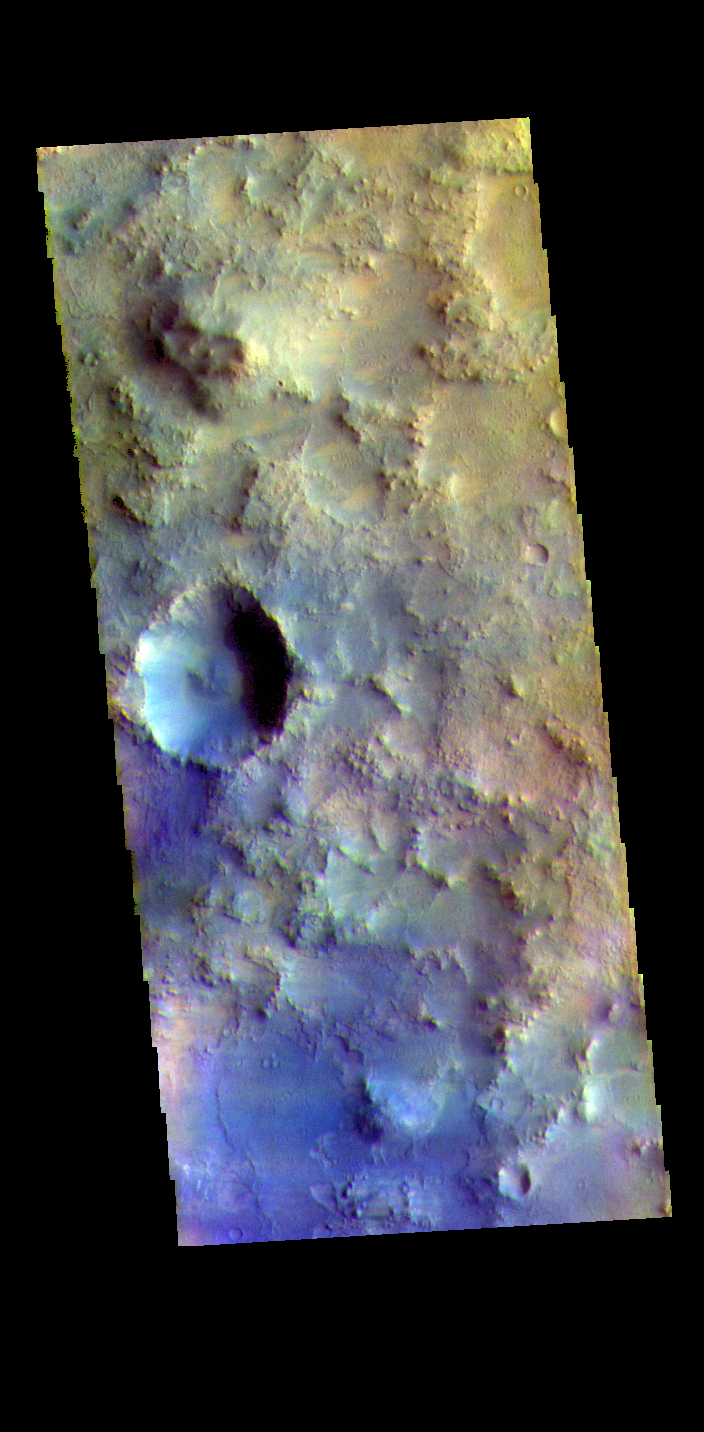

Terra Sabaea – False Color

The THEMIS VIS camera contains 5 filters. The data from different filters can be combined in multiple ways to create a false color image. These false color images may reveal subtle variations of the surface not easily identified in a single band image. Today’s false color image shows part of Terra Sabaea.

The THEMIS VIS camera is capable of capturing color images of the Martian surface using five different color filters. In this mode of operation, the spatial resolution and coverage of the image must be reduced to accommodate the additional data volume produced from using multiple filters. To make a color image, three of the five filter images (each in grayscale) are selected. Each is contrast enhanced and then converted to a red, green, or blue intensity image. These three images are then combined to produce a full color, single image. Because the THEMIS color filters don’t span the full range of colors seen by the human eye, a color THEMIS image does not represent true color. Also, because each single-filter image is contrast enhanced before inclusion in the three-color image, the apparent color variation of the scene is exaggerated. Nevertheless, the color variation that does appear is representative of some change in color, however subtle, in the actual scene. Note that the long edges of THEMIS color images typically contain color artifacts that do not represent surface variation.

Credit: NASA/JPL-Caltech/ASU